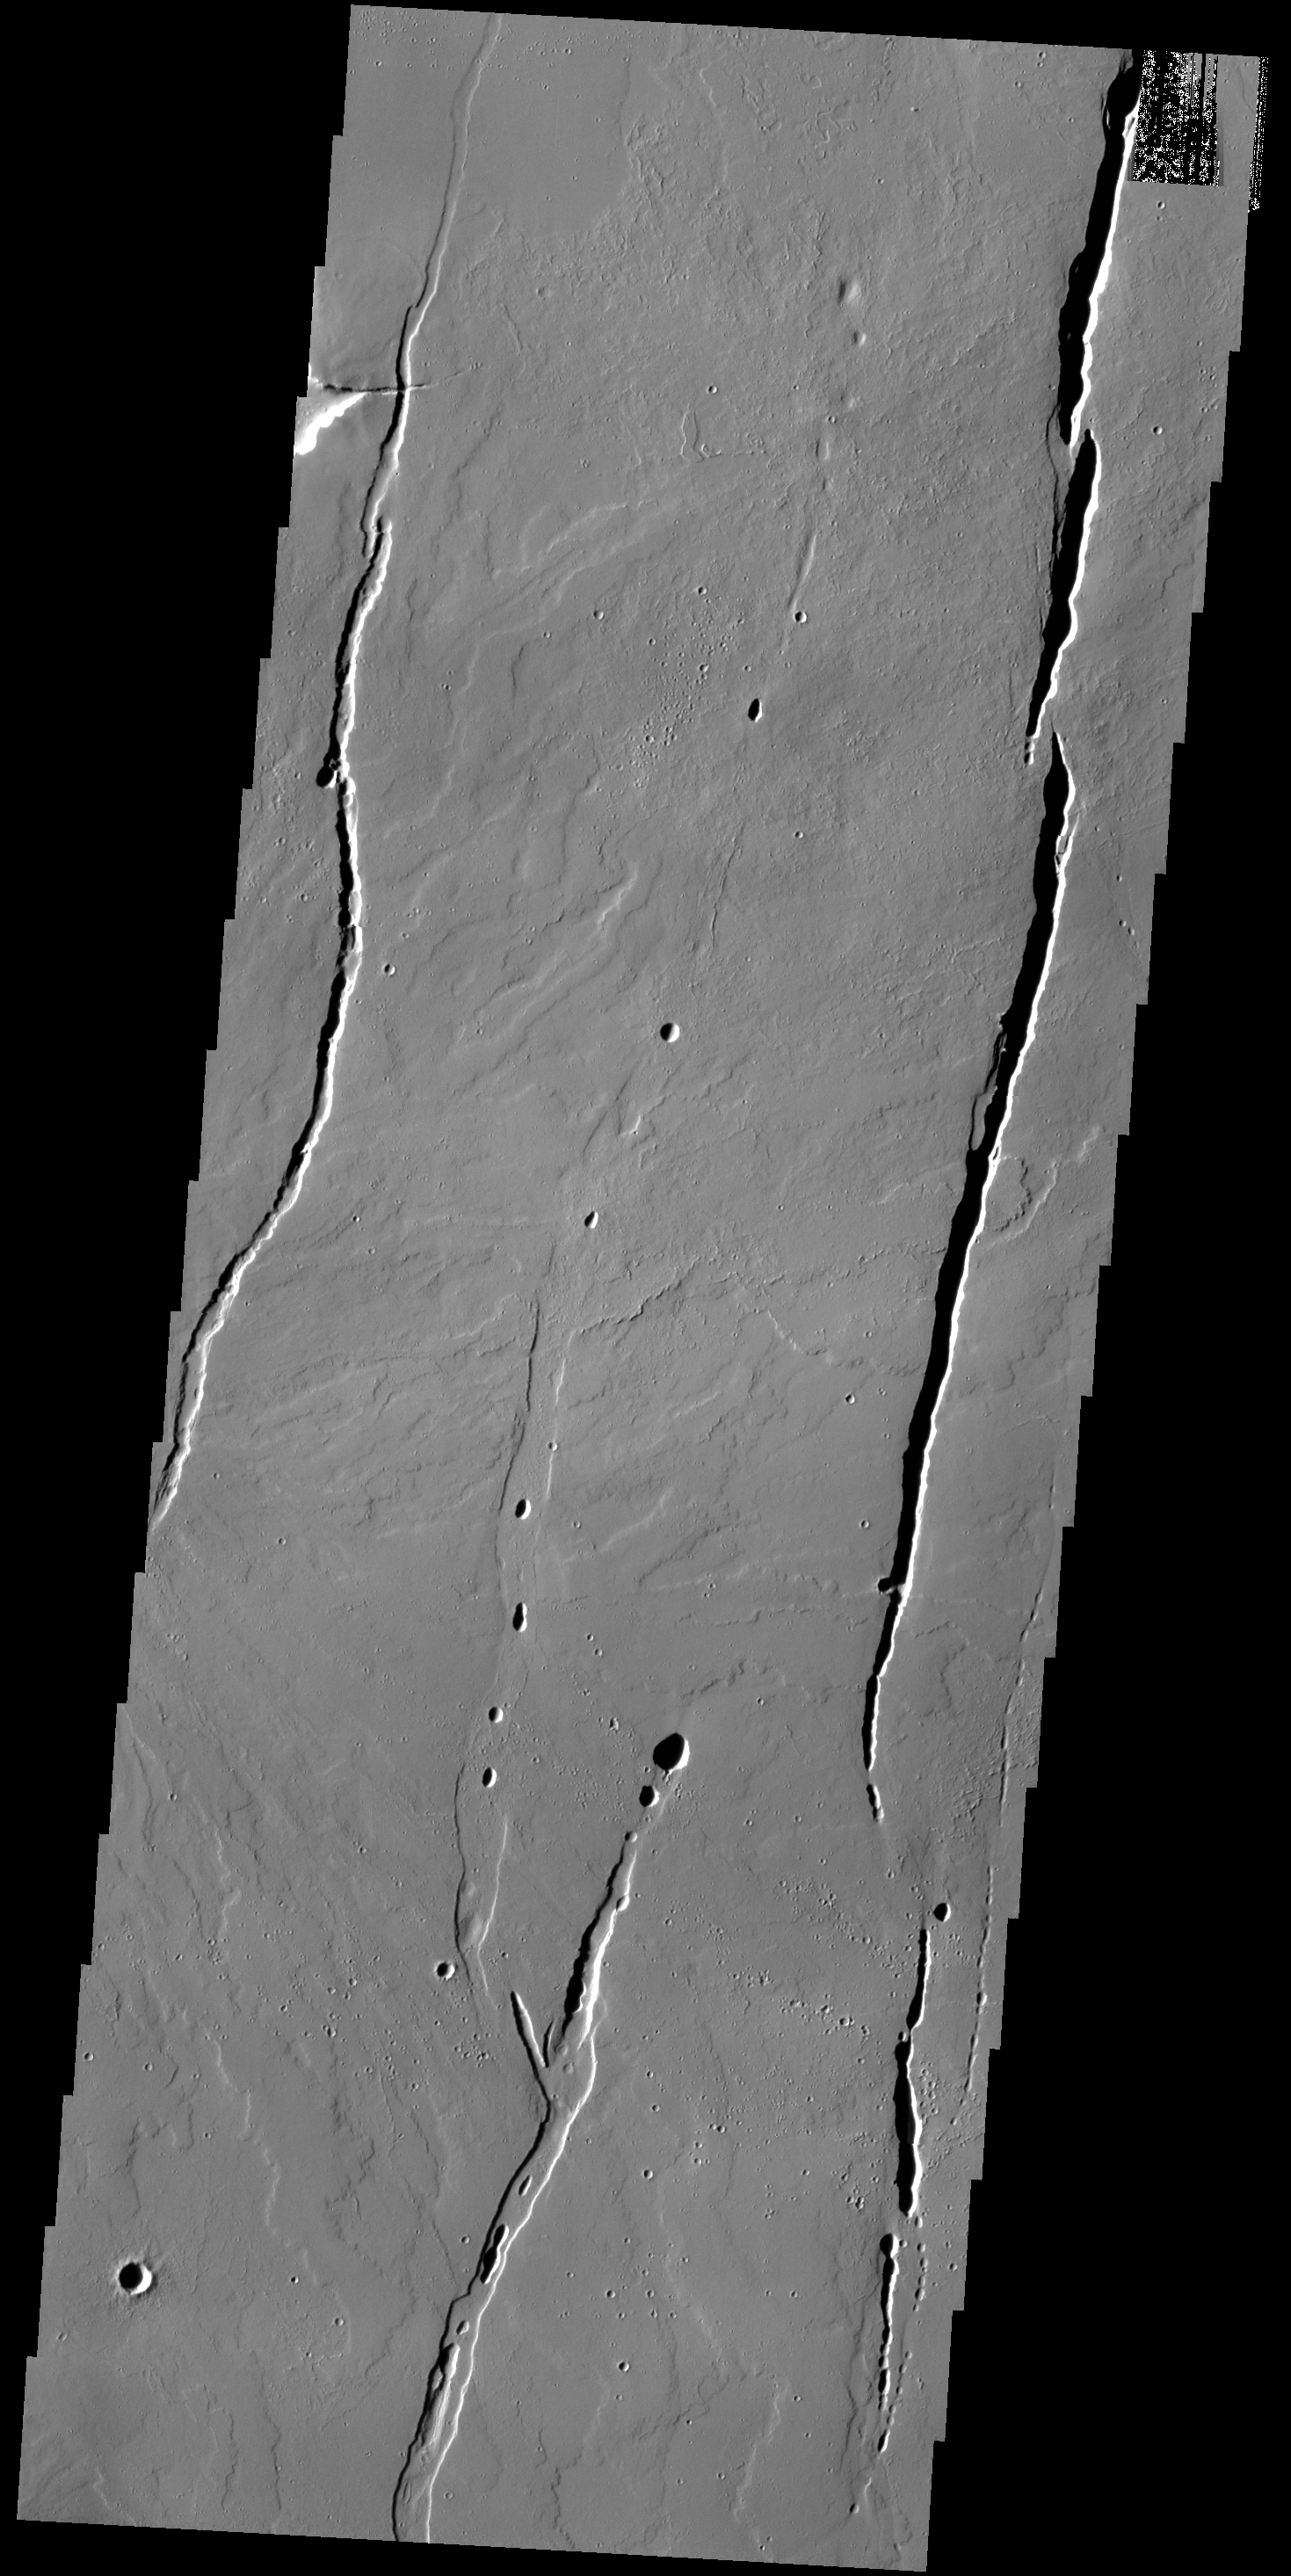

Tharsis Volcanics

The lava flows and depressions in this VIS image are located south of Alba Mons.

Credit: NASA/JPL-Caltech/ASU